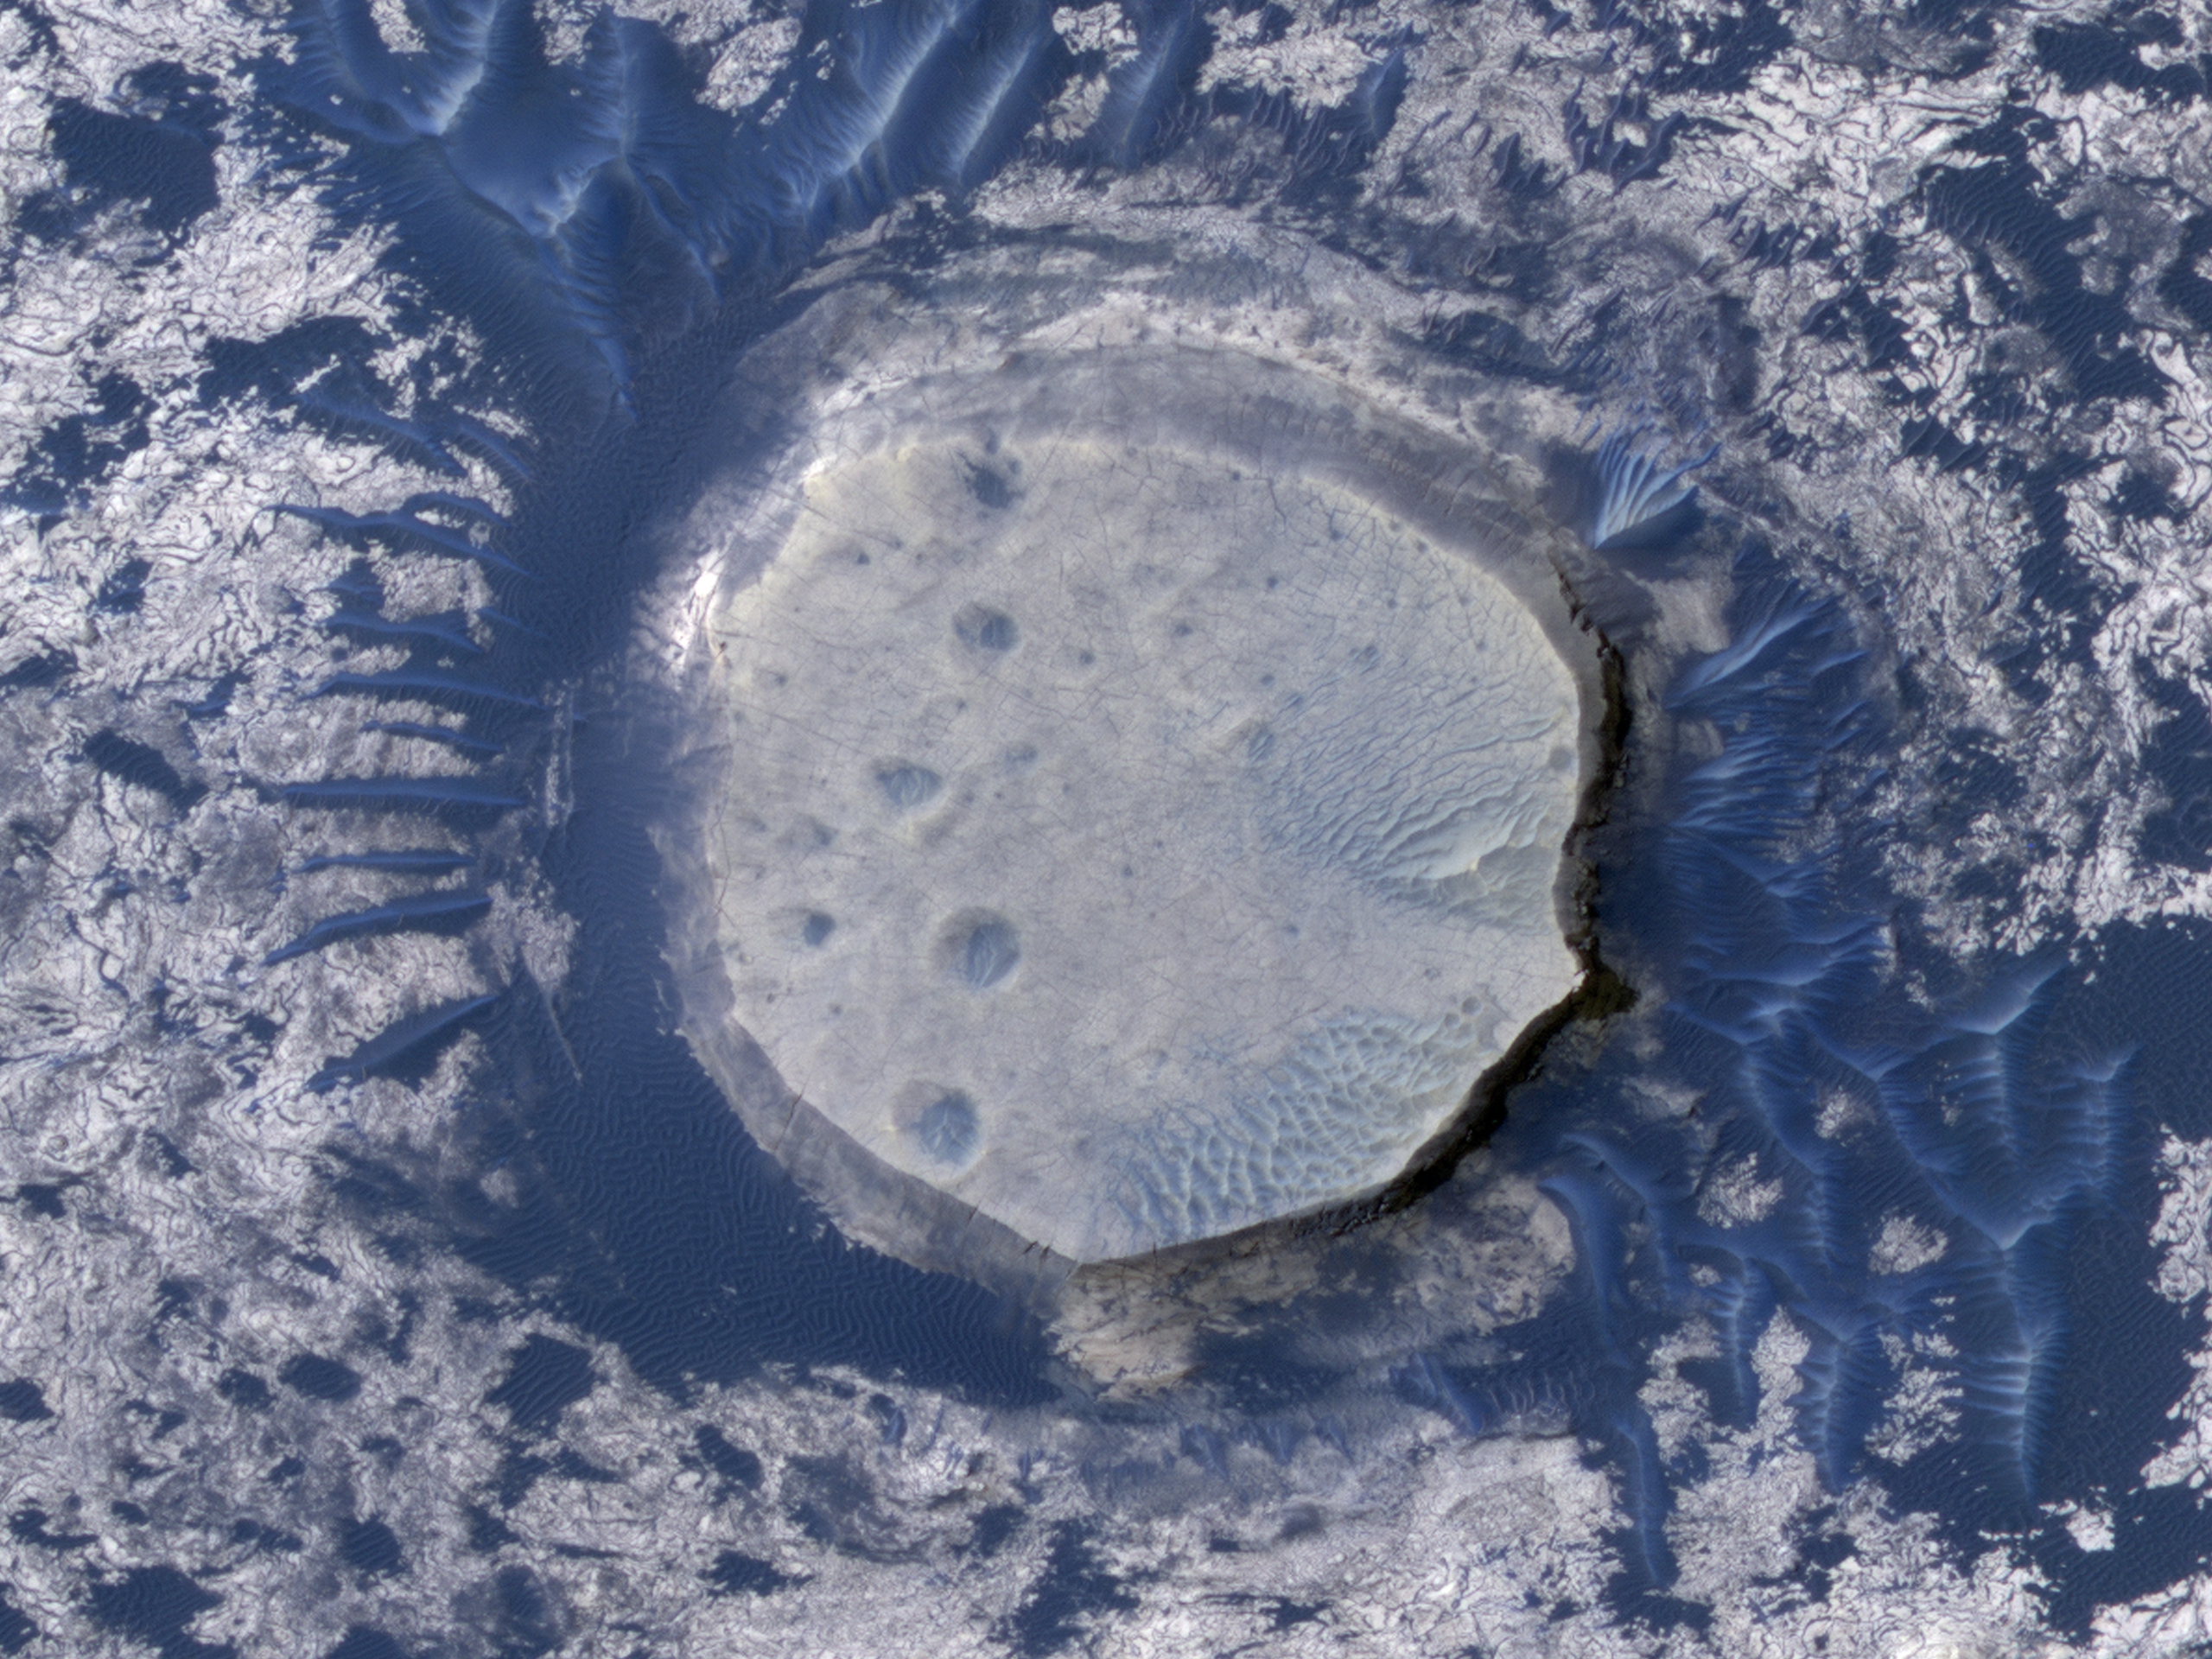

Dunes and Inverted Crater in Arabia Terra

This view of an inverted crater in the Arabia Terra region of Mars is among the images taken by NASA’s Mars Reconnaissance Orbiter in early 2010 as the spacecraft approached the 100-terabit milestone in total data returned.

The orbiter’s High Resolution Imaging Science Experiment (HiRISE) camera recorded this image on Jan. 29, 2010, and the spacecraft surpassed 100 terabits about three weeks later. That is more than three times as much data as the combined total from all other NASA missions that have flown farther from Earth than the orbit of Earth’s moon. The Mars Reconnaissance Orbiter reached Mars in 2006 and completed its primary science phase in 2008.

The inverted crater seen here spans about 250 meters (about 800 feet) in diameter. Sand in the dark dunes around the crater was probably derived from basalt, a black volcanic rock that is common on Mars. Most craters are depressions, but this one sticks up above the surrounding plains. Such “inverted topography” is found on Mars and Earth where erosion has stripped away surrounding topography. In this case, the crater was filled with sediment, and then subsequent erosion stripped away the terrain around the filled crater.

This image covers a swath of ground about 600 meters (about 2,000 feet) wide at about 3 degrees north latitude, 5 degrees east longitude. It is one product from HiRISE observation ESP_016459_1830, which was taken during Mars’ northern-hemisphere spring. Other image products from this observation are available at http://hirise.lpl.arizona.edu/ESP_016459_1830.

The University of Arizona, Tucson, operates the HiRISE camera, which was built by Ball Aerospace & Technologies Corp., Boulder, Colo. NASA’s Jet Propulsion Laboratory, a division of the California Institute of Technology, Pasadena, manages the Mars Reconnaissance Orbiter for the NASA Science Mission Directorate, Washington. Lockheed Martin Space Systems, Denver, is the spacecraft development and integration contractor for the project and built the spacecraft.

Credit: NASA/JPL-Caltech/University of Arizona